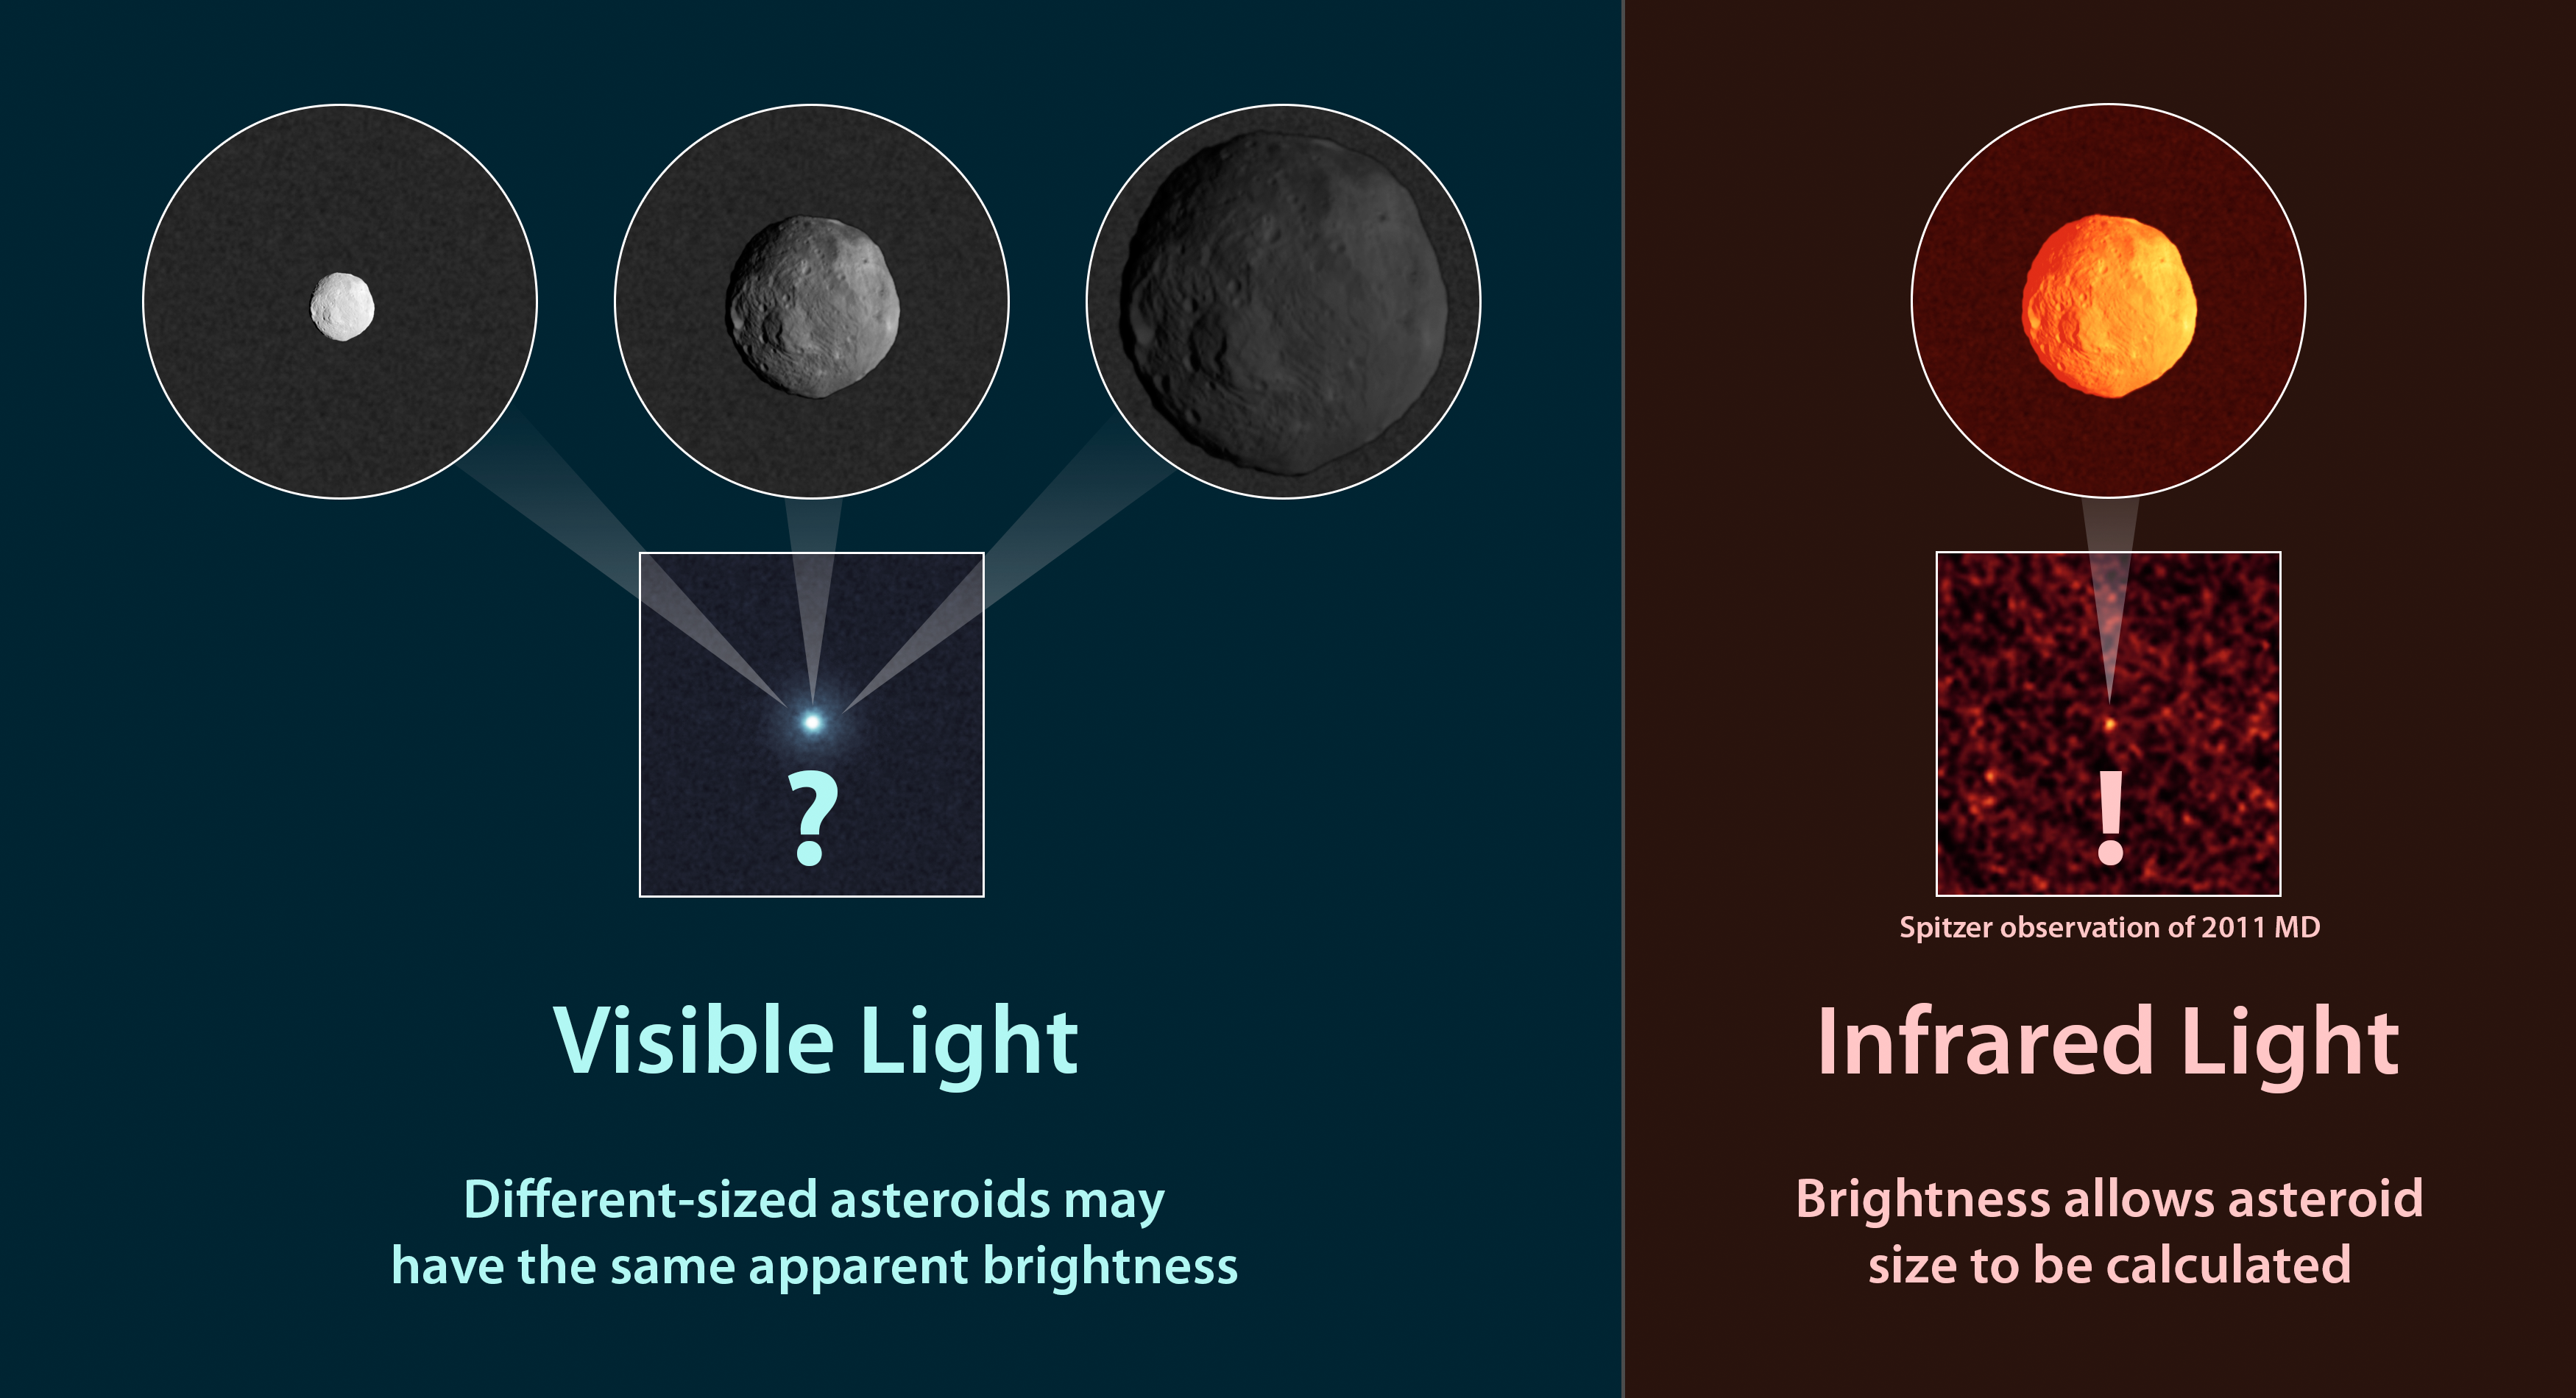

How to Measure the Size of an Asteroid

Observations of infrared light coming from asteroids provide a better estimate of their true sizes than visible-light measurements. This diagram illustrates why. At left, are three asteroids with different sizes and compositions. Even though they are different, they can appear to the same to a visible-light telescope because they reflect the same amount of sunlight. It’s impossible to know their sizes.

For example, the small, white asteroid has a more reflective surface so it can appear to have the same brightness as a larger, dark asteroid. The same is true of a shiny penny and larger piece of dull copper — they could, in some circumstances, reflect the same amount of total light.

The right side of the illustration shows what happens in the infrared. When an asteroid is hit with sunlight, it radiates some of that back as infrared light. The amount of infrared light that comes off an asteroid thus depends on the size of its exposed surface area.

When infrared and visible-light observations are combined, the reflectivity of a surface, or its albedo, can also be determined.

NASA’s Jet Propulsion Laboratory, Pasadena, Calif., manages the Spitzer Space Telescope mission for NASA’s Science Mission Directorate, Washington. Science operations are conducted at the Spitzer Science Center at the California Institute of Technology in Pasadena. Spacecraft operations are based at Lockheed Martin Space Systems Company, Littleton, Colorado. Data are archived at the Infrared Science Archive housed at the Infrared Processing and Analysis Center at Caltech. Caltech manages JPL for NASA.

Credit: NASA/JPL-Caltech